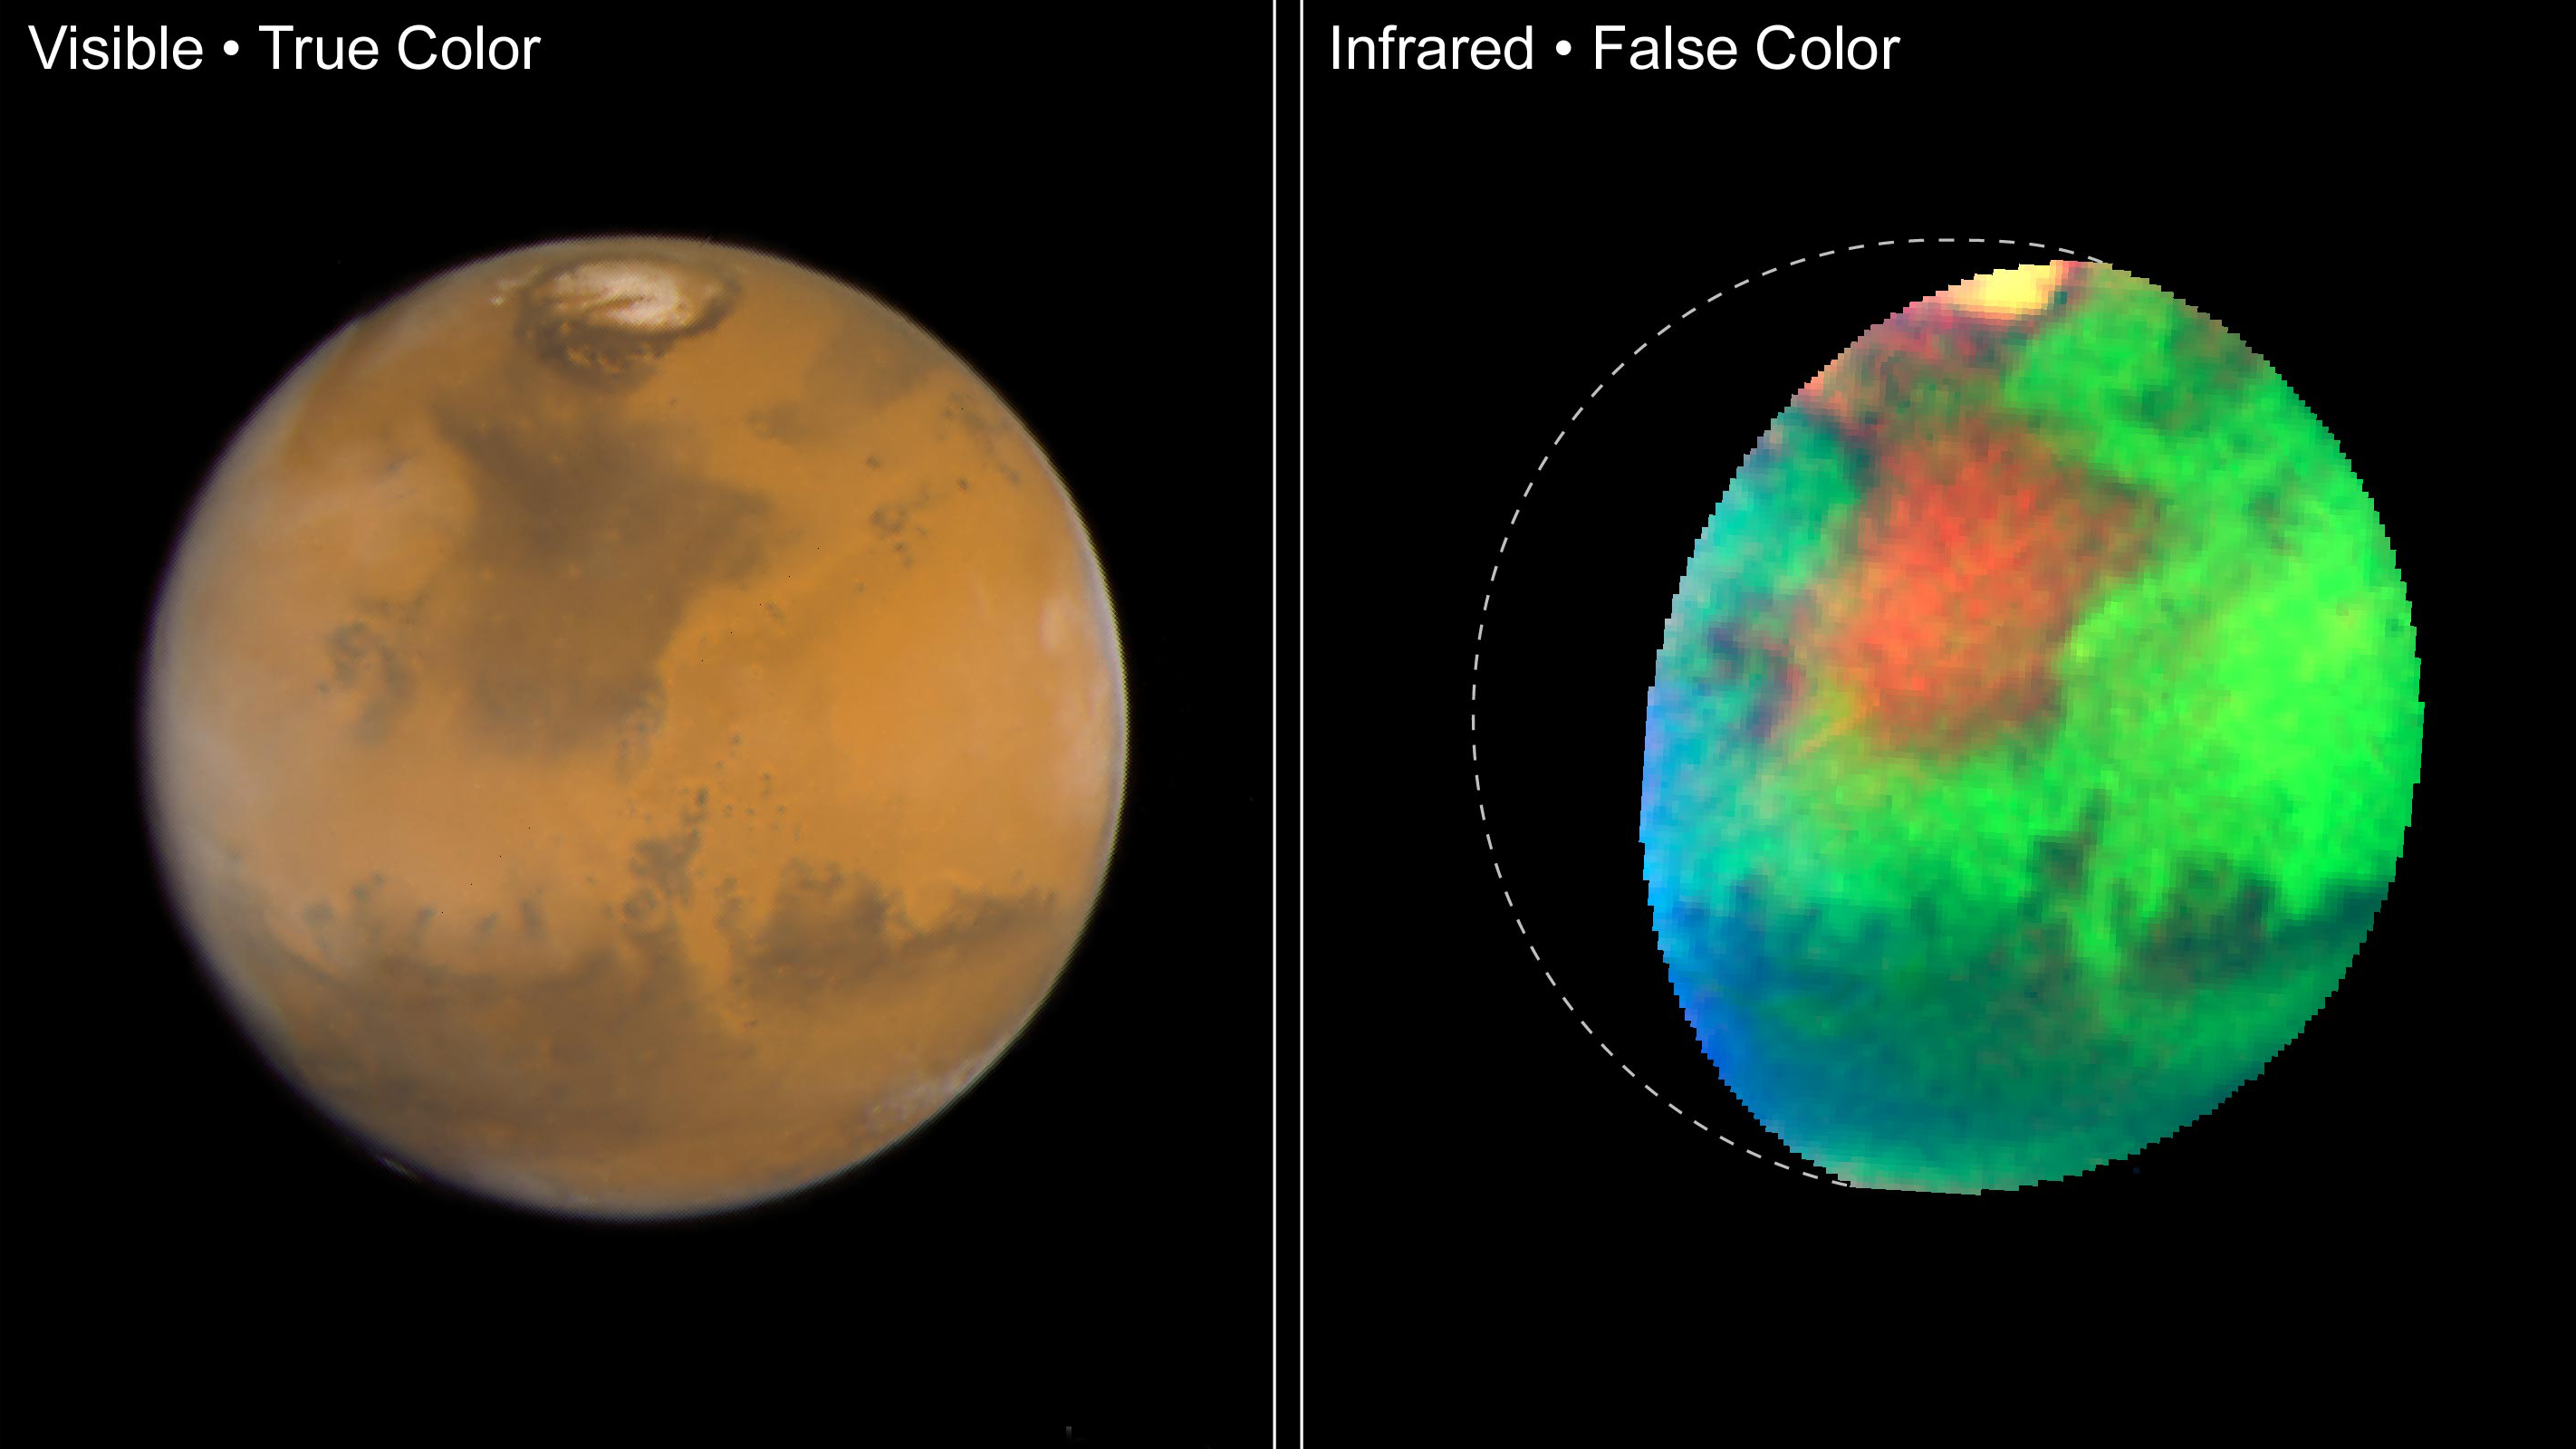

Mars in Visible and Infrared Light (Hubble)

Hubble Space Telescope images of Mars taken in visible and infrared light detail a rich geologic history and provide further evidence for water-bearing minerals on the planet's surface.

Credit: Image: NASA, James Bell (Cornell University), Justin Maki (NASA-JPL), Mike Wolff (SSI); Science: James Bell (Cornell University), Justin Maki (NASA-JPL), Mike Wolff (SSI); Image Processing: Robert Comstock (CWU), Phil James (UToledo), David Crisp (NASA-JPL)